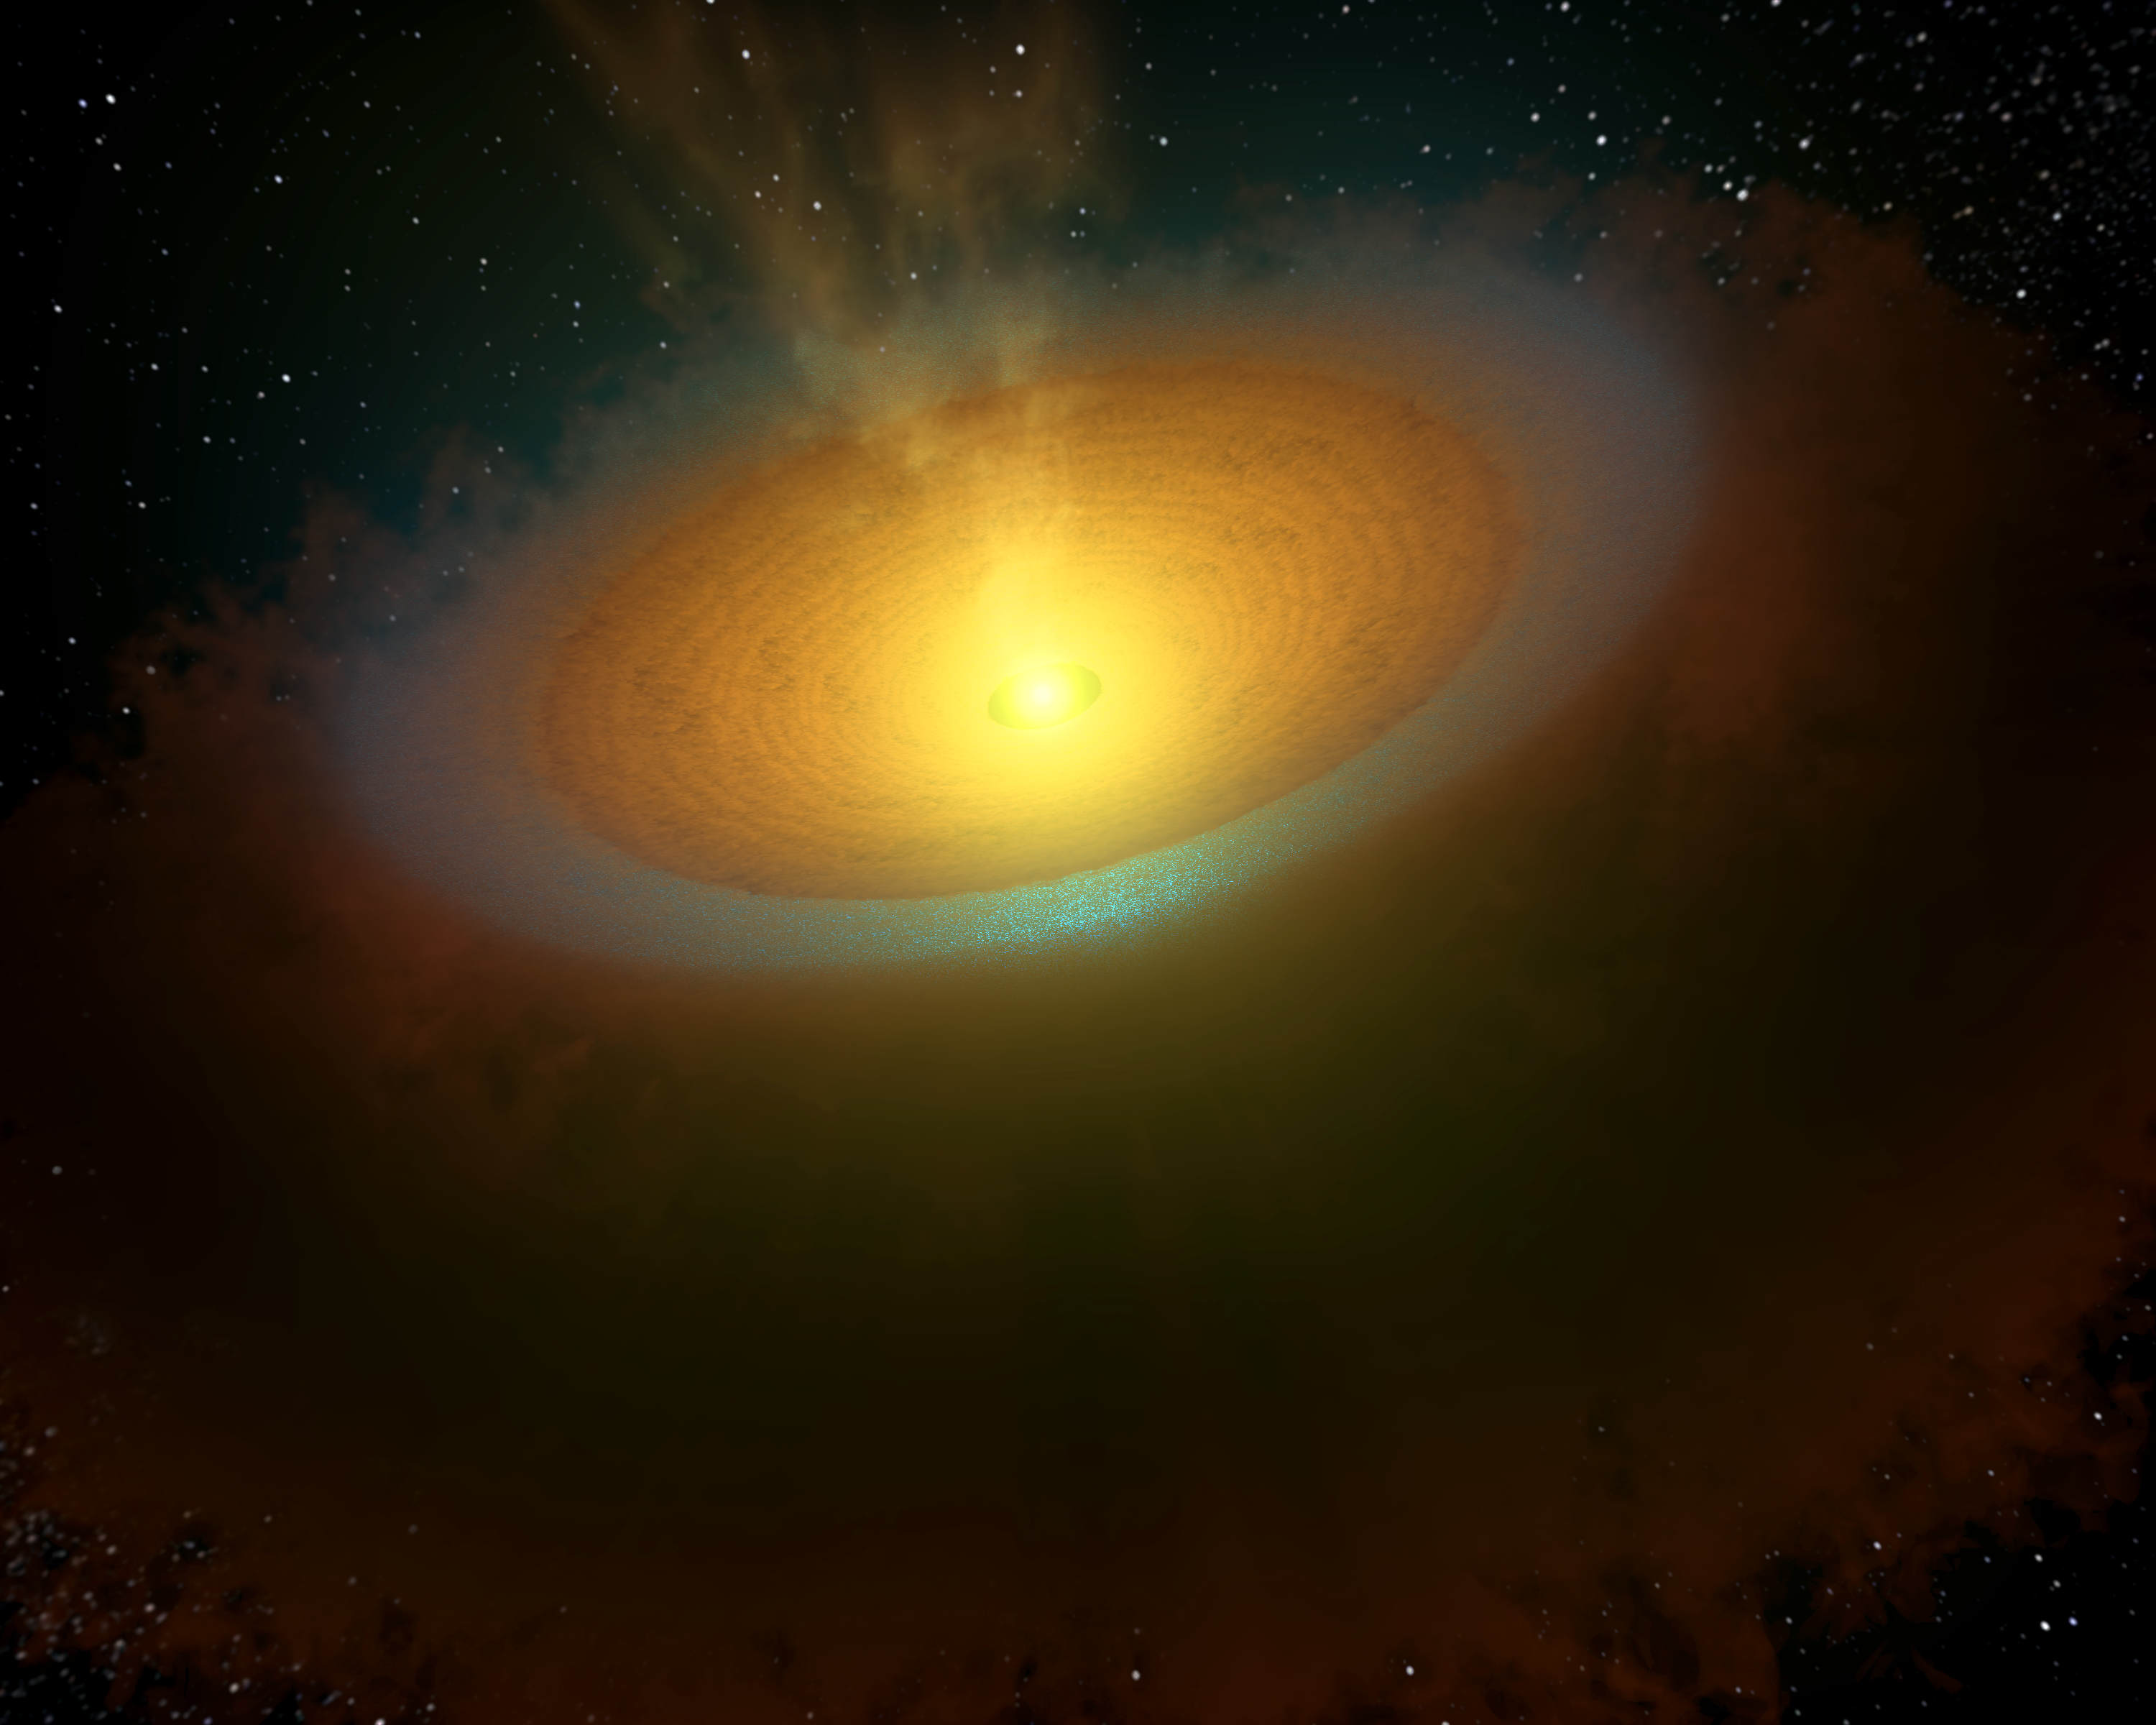

Misty Star in the Sea Serpent

This artist's concept illustrates an icy planet-forming disk around a young star called TW Hydrae, located about 175 light-years away in the Hydra, or Sea Serpent, constellation. Astronomers using the Herschel Space Observatory detected copious amounts of cool water vapor, illustrated in blue, emanating from the star's planet-forming disk of dust and gas. The water vapor, which probably comes from icy grains in the disk, is located in the frigid outer regions of the star system, where comets will take shape.

In our own solar system, comets are thought to have carried water to Earth, creating our oceans. A similar process might be taking place around TW Hydrae -- comets could, over the next several millions of years, transport water to young worlds. The Herschel results demonstrate that vast reservoirs of water are available around stars for creating these hypothetical water worlds.

Herschel is a European Space Agency mission with significant NASA contributions. Launched in 2009, the spacecraft carries science instruments provided by consortia of European institutes. NASA's Herschel Project Office based at JPL contributed mission-enabling technology for two of Herschel's three science instruments. The NASA Herschel Science Center, part of the Infrared Processing and Analysis Center at the California Institute of Technology in Pasadena, supports the U.S. astronomical community. Caltech manages JPL for NASA.

Credit: NASA/JPL-Caltech